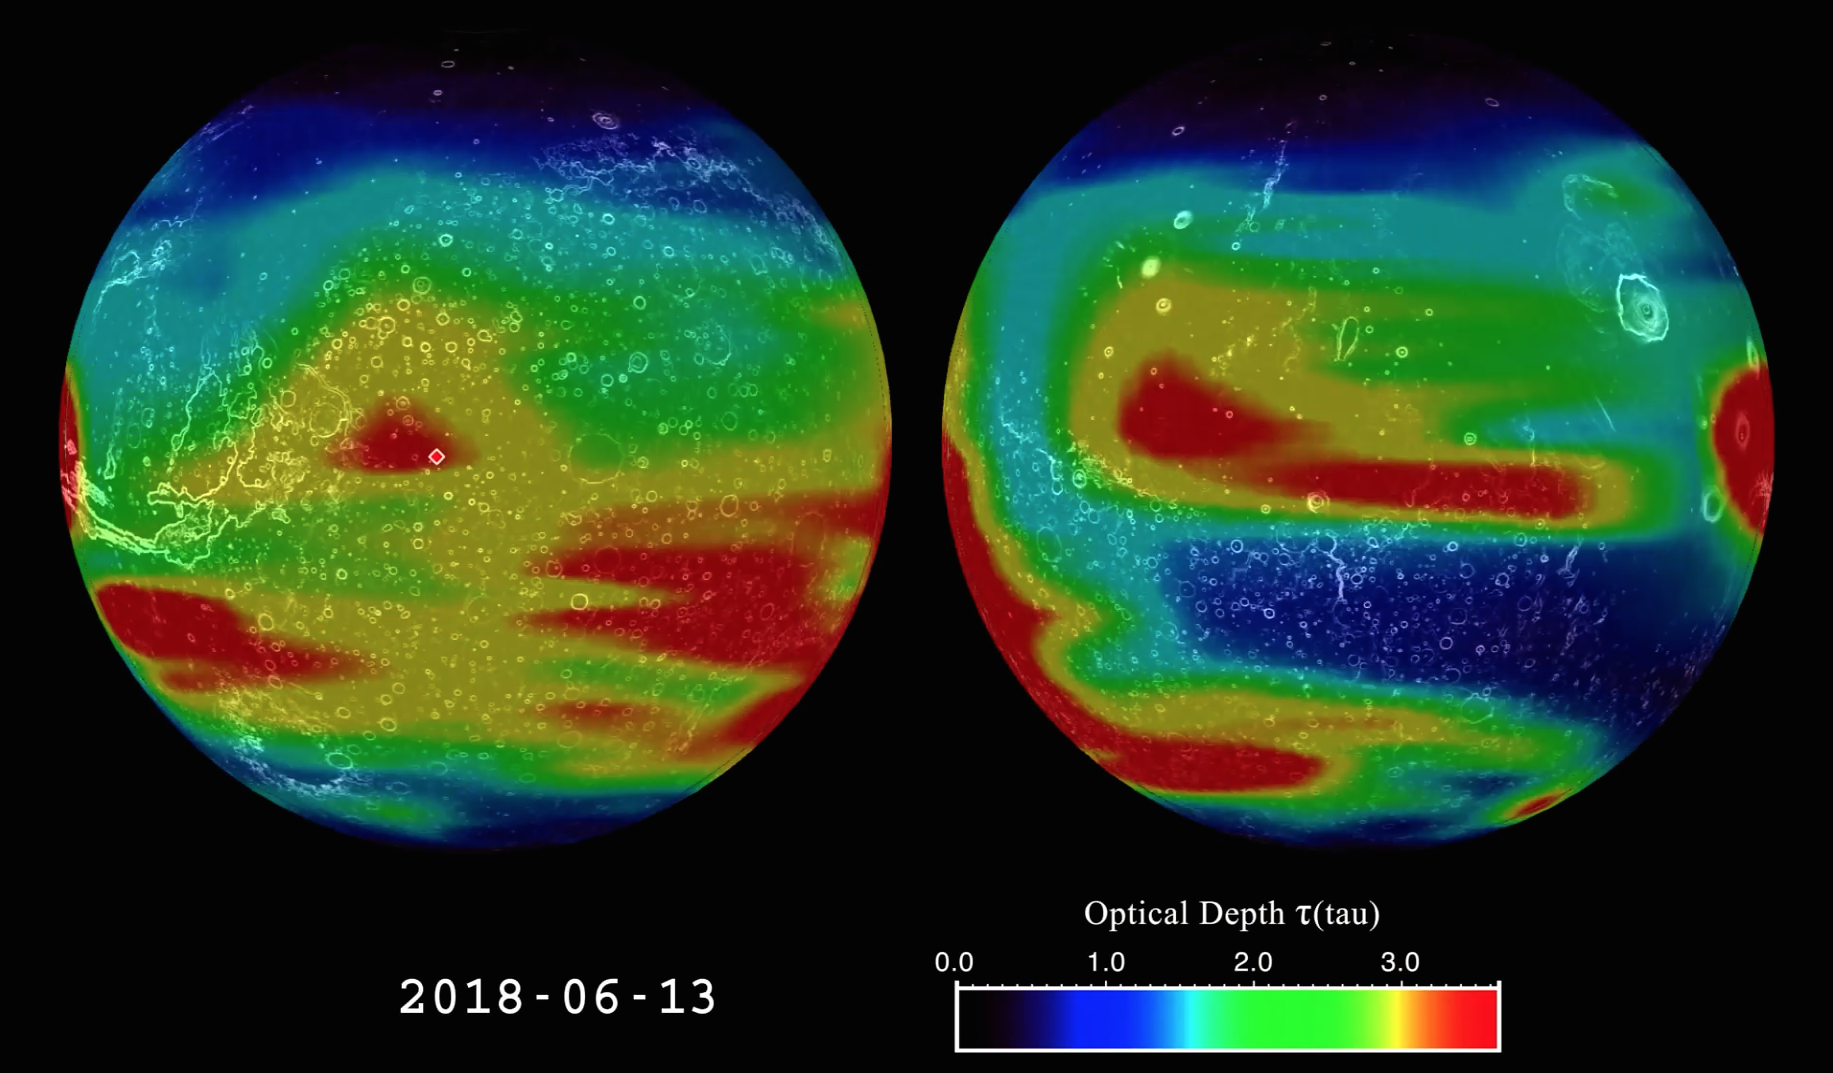

Mars Climate Sounder Studies 2018 Dust Storm

This animation shows the evolution of the 2018 Mars global dust storm from late May to September. The animation shows the optical depth tau — a measure of how much light is being blocked by atmospheric dust as measured by the Mars Climate Sounder instrument onboard NASA’s Mars Reconnaissance Orbiter.

NASA’s Opportunity rover is marked with a red dot. The dust is mapped to two opposite hemispheres of Mars, giving a view of the full globe. Certain features of the Martian terrain, including Olympus Mons, the three volcanoes in the equatorial region, and Vallis Marineris, are also visible.

The data shows the daily global column of dust, illustrating how the dust behaves over the course of the storm. The storm has a complex growth affecting most of Mars over the first month. It then remains near the peak for three weeks. Finally, the storm starts a multi-month decay back to regular weather.

A color scale in the lower right-hand corner of the animation explains the colors in relation to approximate tau values. A tau of three indicates that only about 5 percent of the sunlight entering the atmosphere directly reaches the surface.

NASA’s Jet Propulsion Laboratory, a division of Caltech in Pasadena, California, manages the Mars Reconnaissance Orbiter Project for NASA’s Science Mission Directorate, Washington, and leads the Mars Climate Sounder investigation.

Credit: NASA/JPL-Caltech